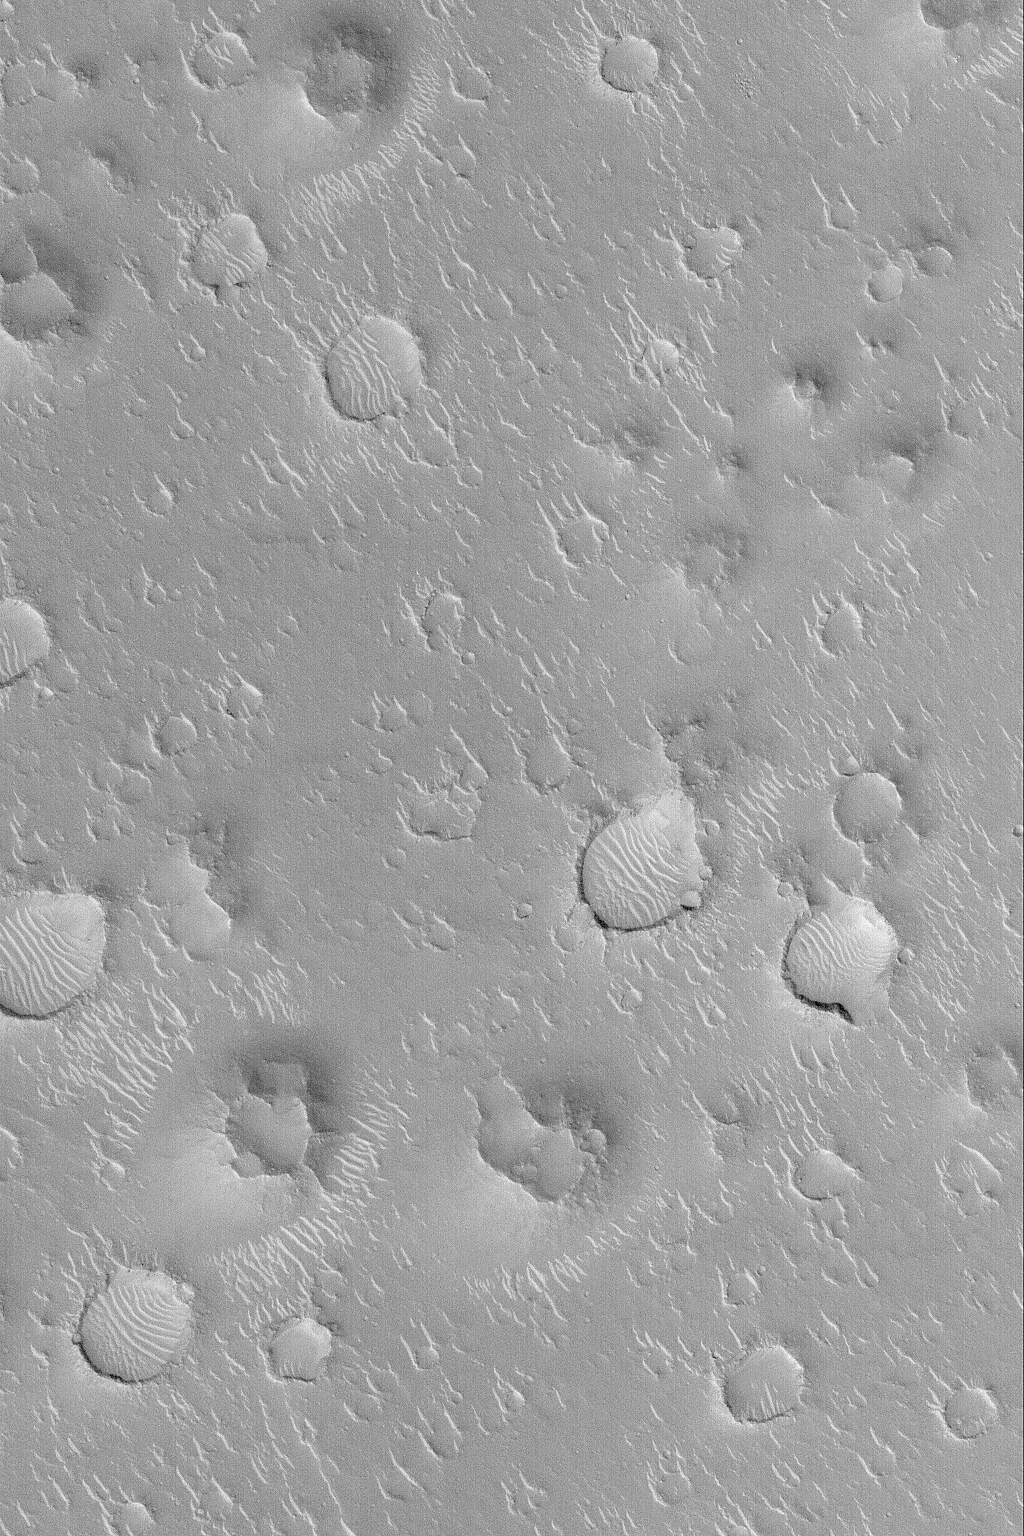

Isidis Planitia

MGS MOC Release No. MOC2-530, 31 October 2003

Isidis Planitia is a vast, nearly circular plain centered at 12°N, 273°W. Its circular shape has led Mars researchers to suspect that it is the site of a very ancient, very eroded basin formed by asteroid or comet impact when the planet was still very young. This Mars Global Surveyor (MGS) Mars Orbiter Camera (MOC) image shows a 3 km (1.9 mi) wide view of a typical Isidis Planitia scene. All over Isidis Planitia are found craters, ripple-like, light-toned, windblown dunes, and rugged mounds with summit pits. The mounds with summit pits might mark the location of impact craters that formed in a layer of material that used to cover much of Isidis Planitia, but has been largely stripped away, leaving the floors of former impact craters standing high upon remnants of this formerly more extensive layer. This example is located near 18.2°N, 272.5°W, and is illuminated by sunlight from the lower left.

Credit: NASA/JPL/Malin Space Science Systems